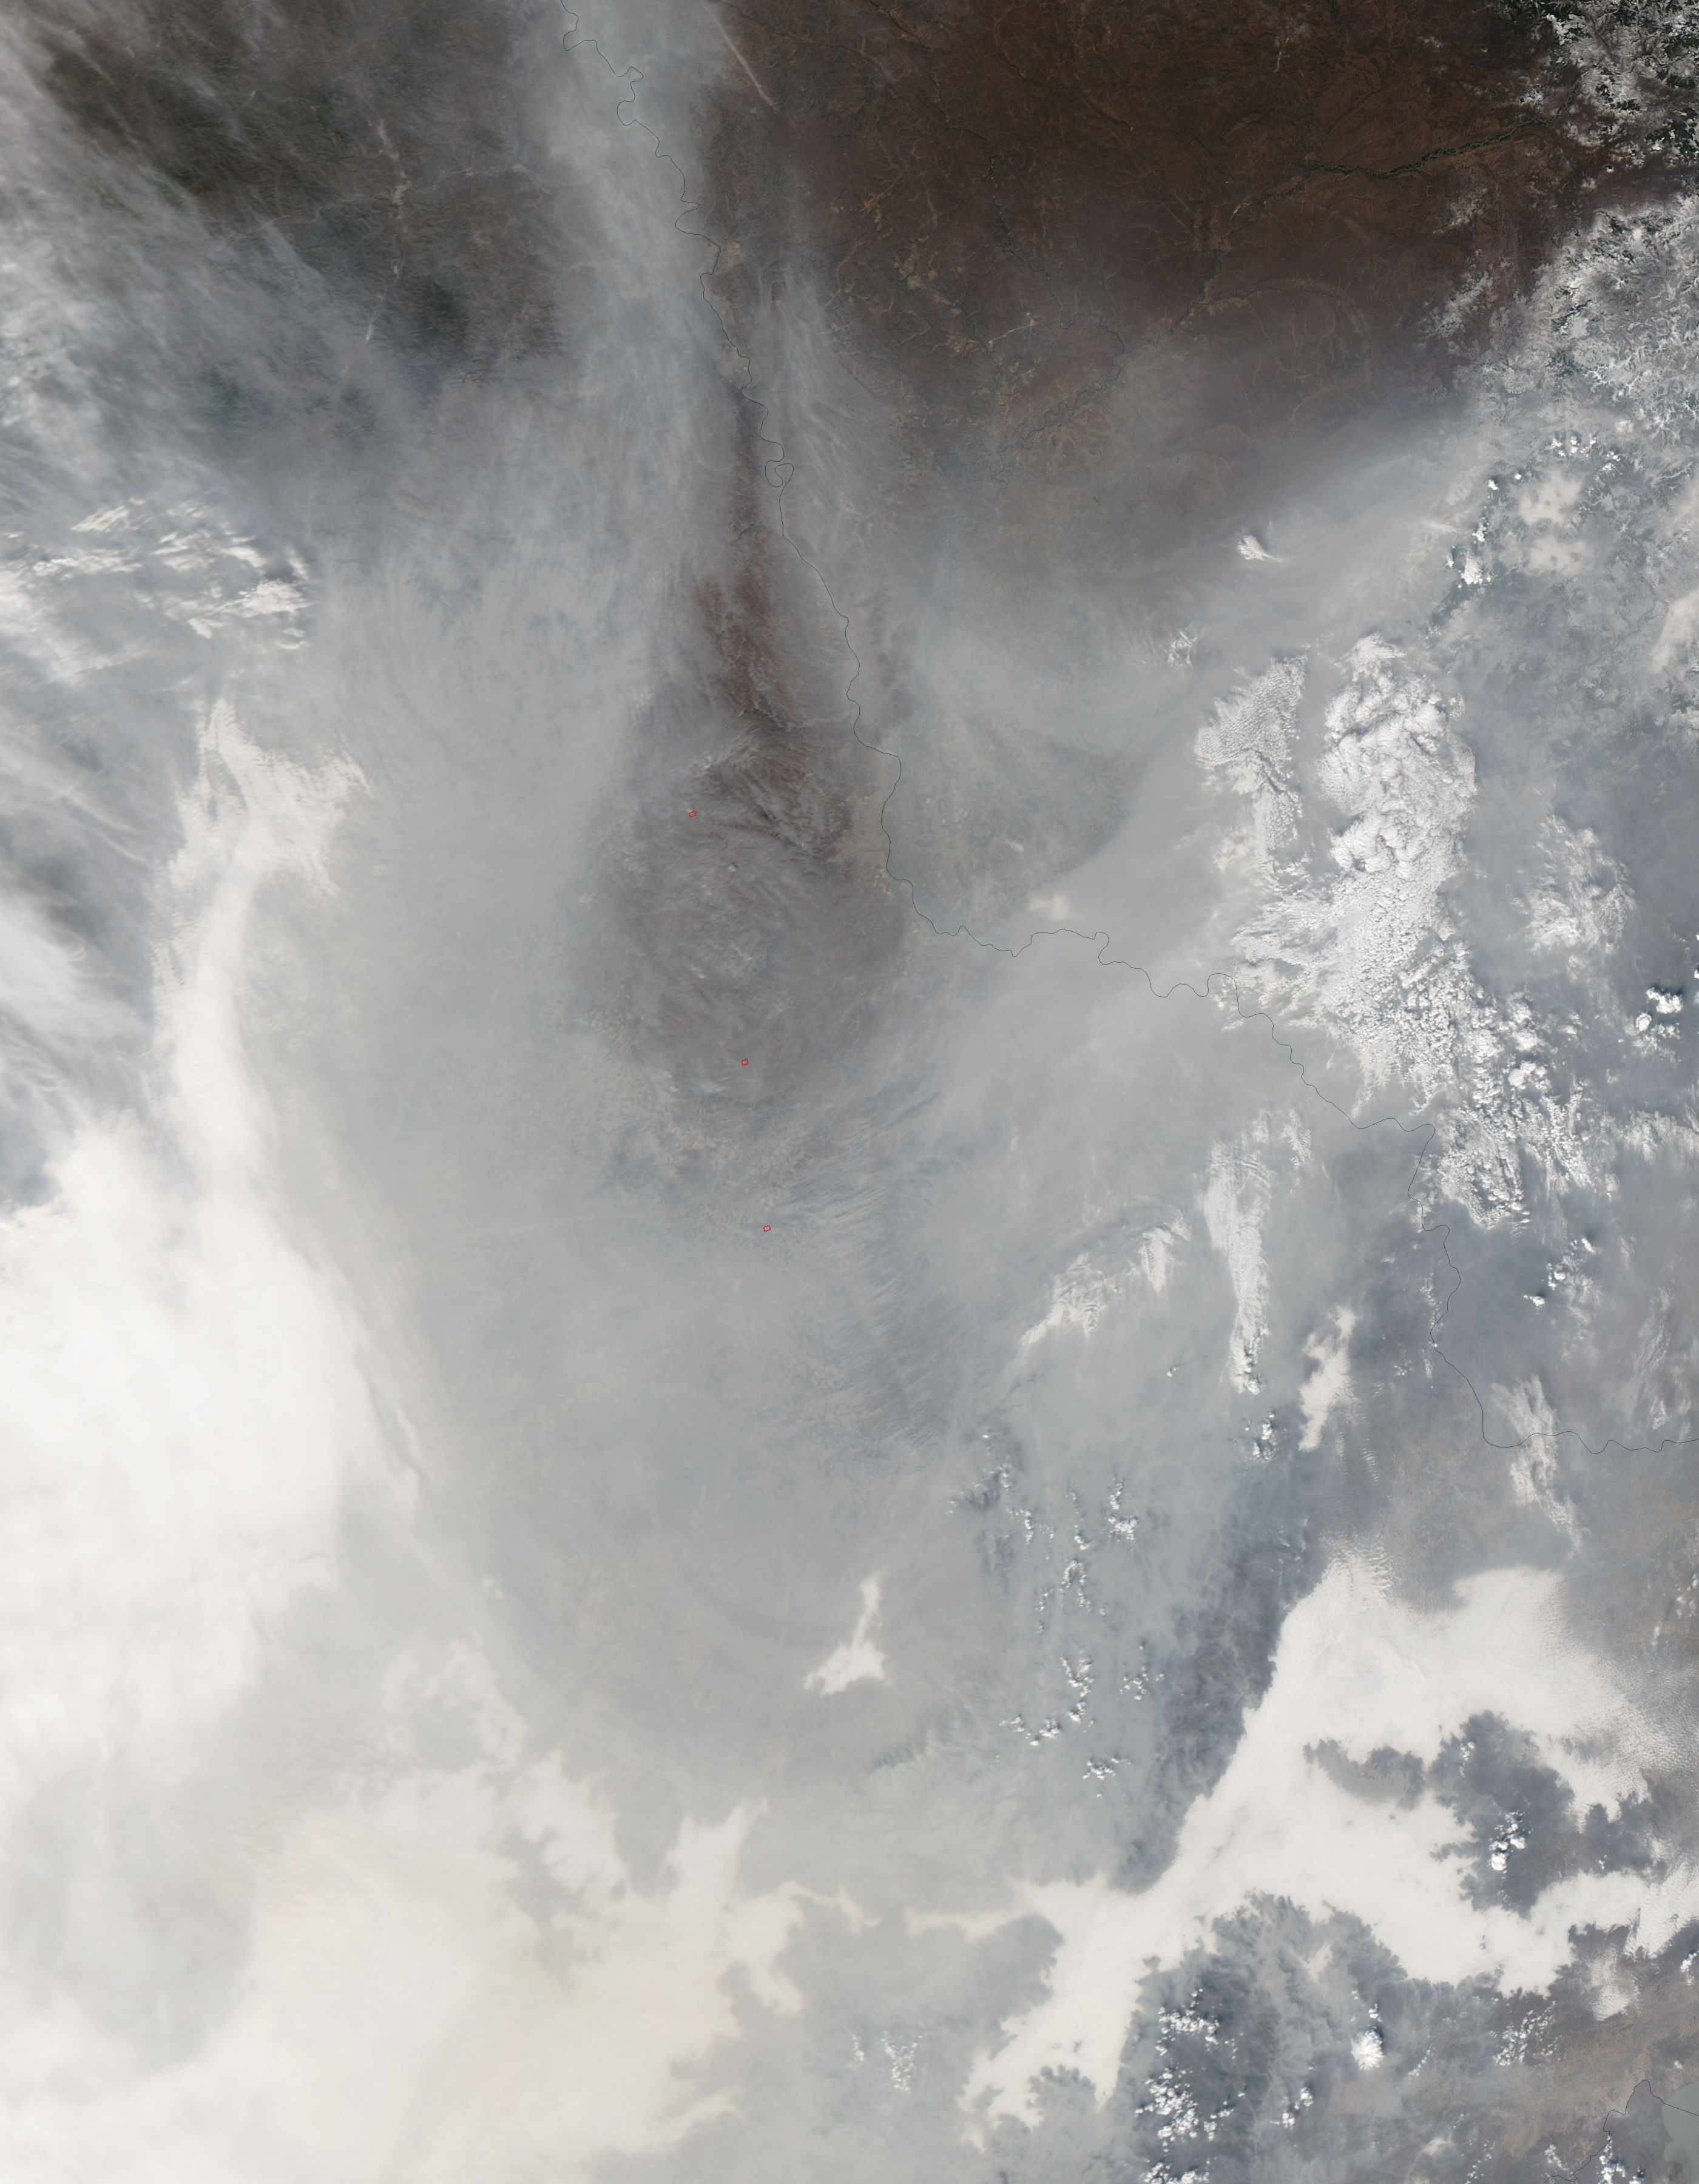

Haze in northeastern China

Chinese authorities shut down much of Harbin – a city of more than 10 million people – as unusually high levels of pollution shrouded the city and the surrounding region in mid-October, 2013. Measurements taken on October 20, 2013 scored the air quality index in the city at 500, the highest possible reading. Levels above 300 are considered hazardous to human health. The Moderate Resolution Imaging Spectroradiometer (MODIS) on NASA’s Aqua satellite acquired this true-color image of northeastern China on October 21. The brightest areas are fog, which is tinged with gray or yellow due to the air pollution. Other cloud-free areas have a pall of gray and brown smog that blots out the city and surrounding towns. Harbin lies under the Y-shaped patch of fog and smog in the south-central section of the image, completely obscured from view. Some neighborhoods experienced concentrations of fine particulate matter (PM 2.5) as high as 1,000 micrograms per cubic meter. For comparison the U.S. Environmental Protection Agency’s air quality standards state that PM 2.5 should remain below 35 micrograms per cubic meter. It is extremely rare for particulate levels to reach such high levels in the absence of a dust storm or forest fire. Chinese authorities grounded airplanes, shuttered thousands of schools and closed major roads in response to the surge in pollution. A few days after pollution levels started to rise, Harbin hospitals reported a 30 percent increase in admissions related to respiratory problems, and several Harbin pharmacies were sold out of pollution facemasks, according to media reports. Cold weather and lack of wind helped fuel the pollution outbreak, but human factors also played an important role. Wheat and corn farmers in the region light fires in the fall to burn off debris following the harvest. Also, city officials turned on Harbin’s city-wide, coal-powered heating system just prior to the pollution outbreak, according to China’s state-run Xinhua News Agency.

Credit: NASA/GSFC/Jeff Schmaltz/MODIS Land Rapid Response Team